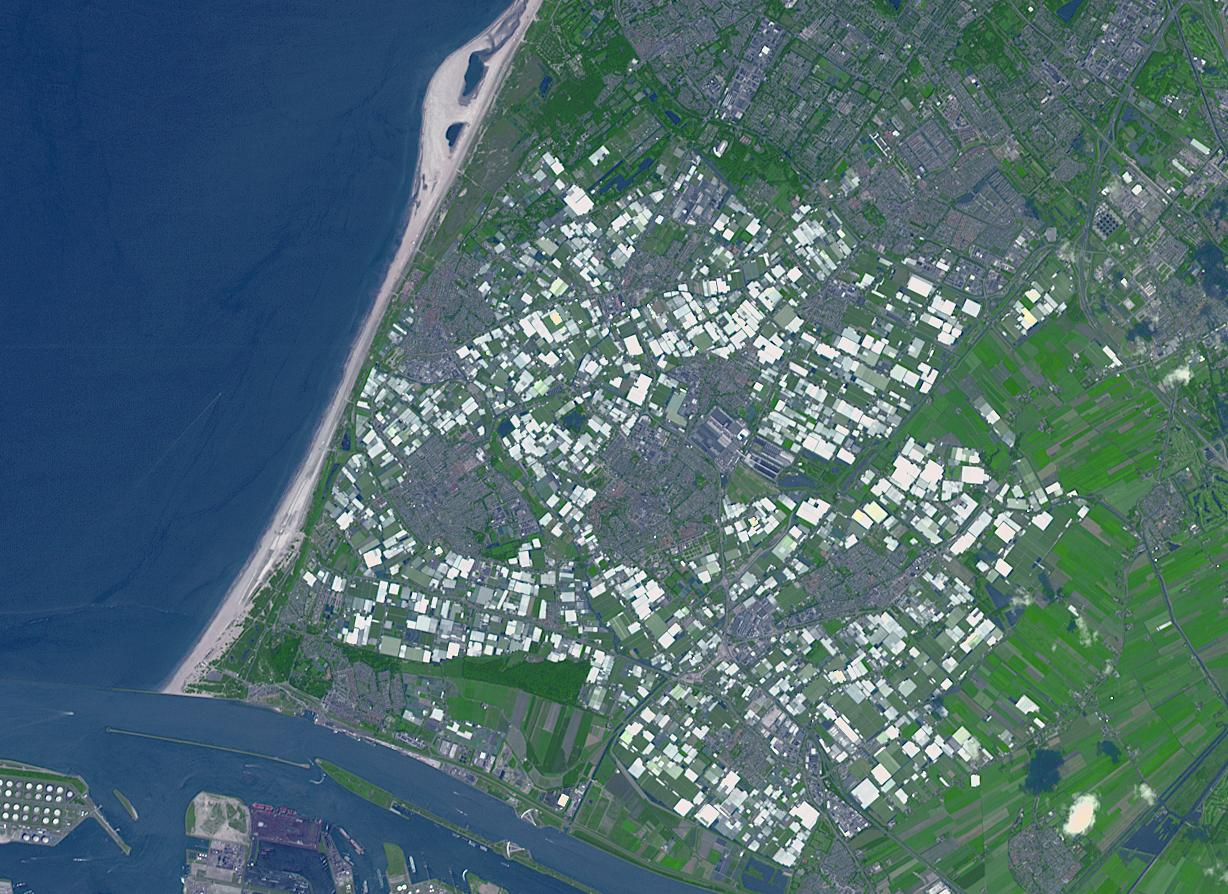

Westland, The Netherlands

Westland in the Netherlands is the greenhouse capital of the world. It is the number two exporter of food as measured by value, second only to the United States. This is accomplished inside of almost 100 square kilometers of greenhouses. Tomato production, for example is 1 million tons per year, grown on only 18 square kilometers of area, making it number one globally in efficiency. The image was acquired June 12, 2014, covers an area of 13.5 by 18.4 kilometers, and is located at 52 degrees north, 4.3 degrees east.

With its 14 spectral bands from the visible to the thermal infrared wavelength region and its high spatial resolution of 15 to 90 meters (about 50 to 300 feet), ASTER images Earth to map and monitor the changing surface of our planet. ASTER is one of five Earth-observing instruments launched Dec. 18, 1999, on Terra. The instrument was built by Japan’s Ministry of Economy, Trade and Industry. A joint U.S./Japan science team is responsible for validation and calibration of the instrument and data products.

The broad spectral coverage and high spectral resolution of ASTER provides scientists in numerous disciplines with critical information for surface mapping and monitoring of dynamic conditions and temporal change. Example applications are: monitoring glacial advances and retreats; monitoring potentially active volcanoes; identifying crop stress; determining cloud morphology and physical properties; wetlands evaluation; thermal pollution monitoring; coral reef degradation; surface temperature mapping of soils and geology; and measuring surface heat balance.

The U.S. science team is located at NASA’s Jet Propulsion Laboratory, Pasadena, Calif. The Terra mission is part of NASA’s Science Mission Directorate, Washington, D.C.

Credit: NASA/METI/AIST/Japan Space Systems, and U.S./Japan ASTER Science Team